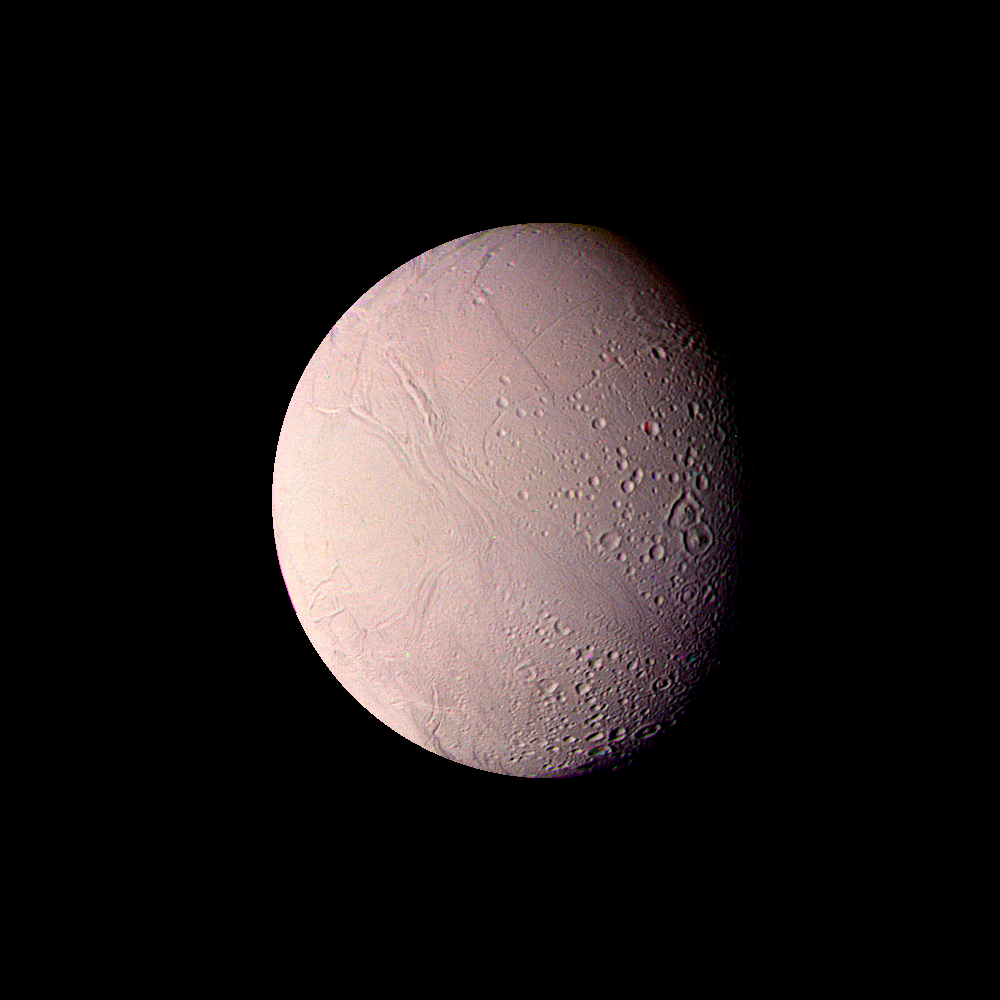

Saturn – Enceladus from a Distance of 119,000 kilometers (74,000 miles)

This Voyager 2 mosaic of Enceladus was made from images taken through the clear, violet and green filters Aug. 25, 1981, from a distance of 119,000 kilometers (74,000 miles). In many ways, the surface of this satellite of Saturn resembles that of Jupiter’s Galilean satellite Ganymede. Enceladus, however, is only one-tenth Ganymede’s size. Some regions of Enceladus show impact craters up to 35 kilometers (22 miles) in diameter, whereas other areas are smooth and uncratered. Linear sets of grooves tens of kilometers long traverse the surface and are probably faults resulting from deformation of the crust. The uncratered regions are geologically young and suggest that Enceladus has experienced a period of relatively recent internal melting. The rims of several craters near the lower center of the picture have been flooded by the smooth terrain. The satellite is about 500 kilometers (310 miles) in diameter and has the brightest and whitest surface of any of Saturn’s satellites. Features as small as 2 kilometers (1.2 miles) are visible in this highest-resolution view of Enceladus. The Voyager project is managed for NASA by the Jet Propulsion Laboratory, Pasadena, Calif.

Credit: NASA/JPL